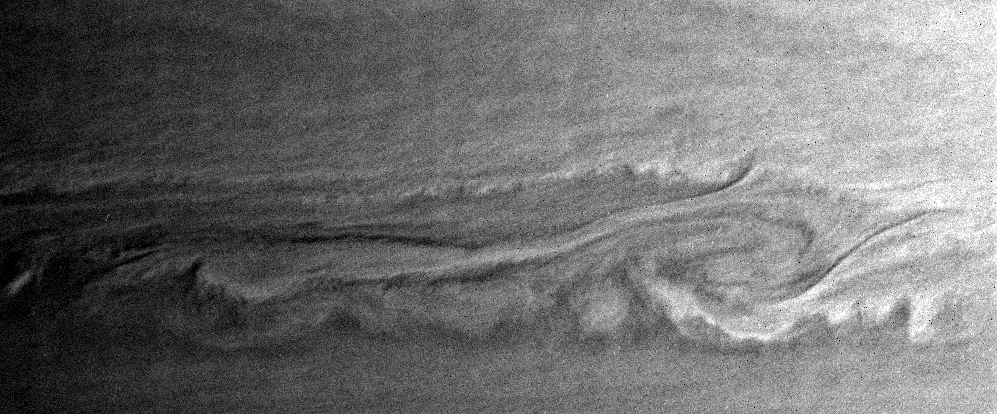

Such Great Heights

This close-up view of Saturn’s turbulent atmosphere shows what may be two vortices interacting. Some of the bright clouds in the scene appear to be casting dark shadows, suggesting they are at higher altitude than their surroundings.

The image was taken with the Cassini spacecraft narrow angle camera on Jan. 23, 2005, at a distance of approximately 2.8 million kilometers (1.7 million miles) from Saturn through a filter sensitive to wavelengths of infrared light centered at 727 nanometers. The image scale is 16 kilometers (10 miles) per pixel.

The Cassini-Huygens mission is a cooperative project of NASA, the European Space Agency and the Italian Space Agency. The Jet Propulsion Laboratory, a division of the California Institute of Technology in Pasadena, manages the mission for NASA’s Science Mission Directorate, Washington, D.C. The Cassini orbiter and its two onboard cameras were designed, developed and assembled at JPL. The imaging team is based at the Space Science Institute, Boulder, Colo.

Credit: NASA/JPL/Space Science Institute